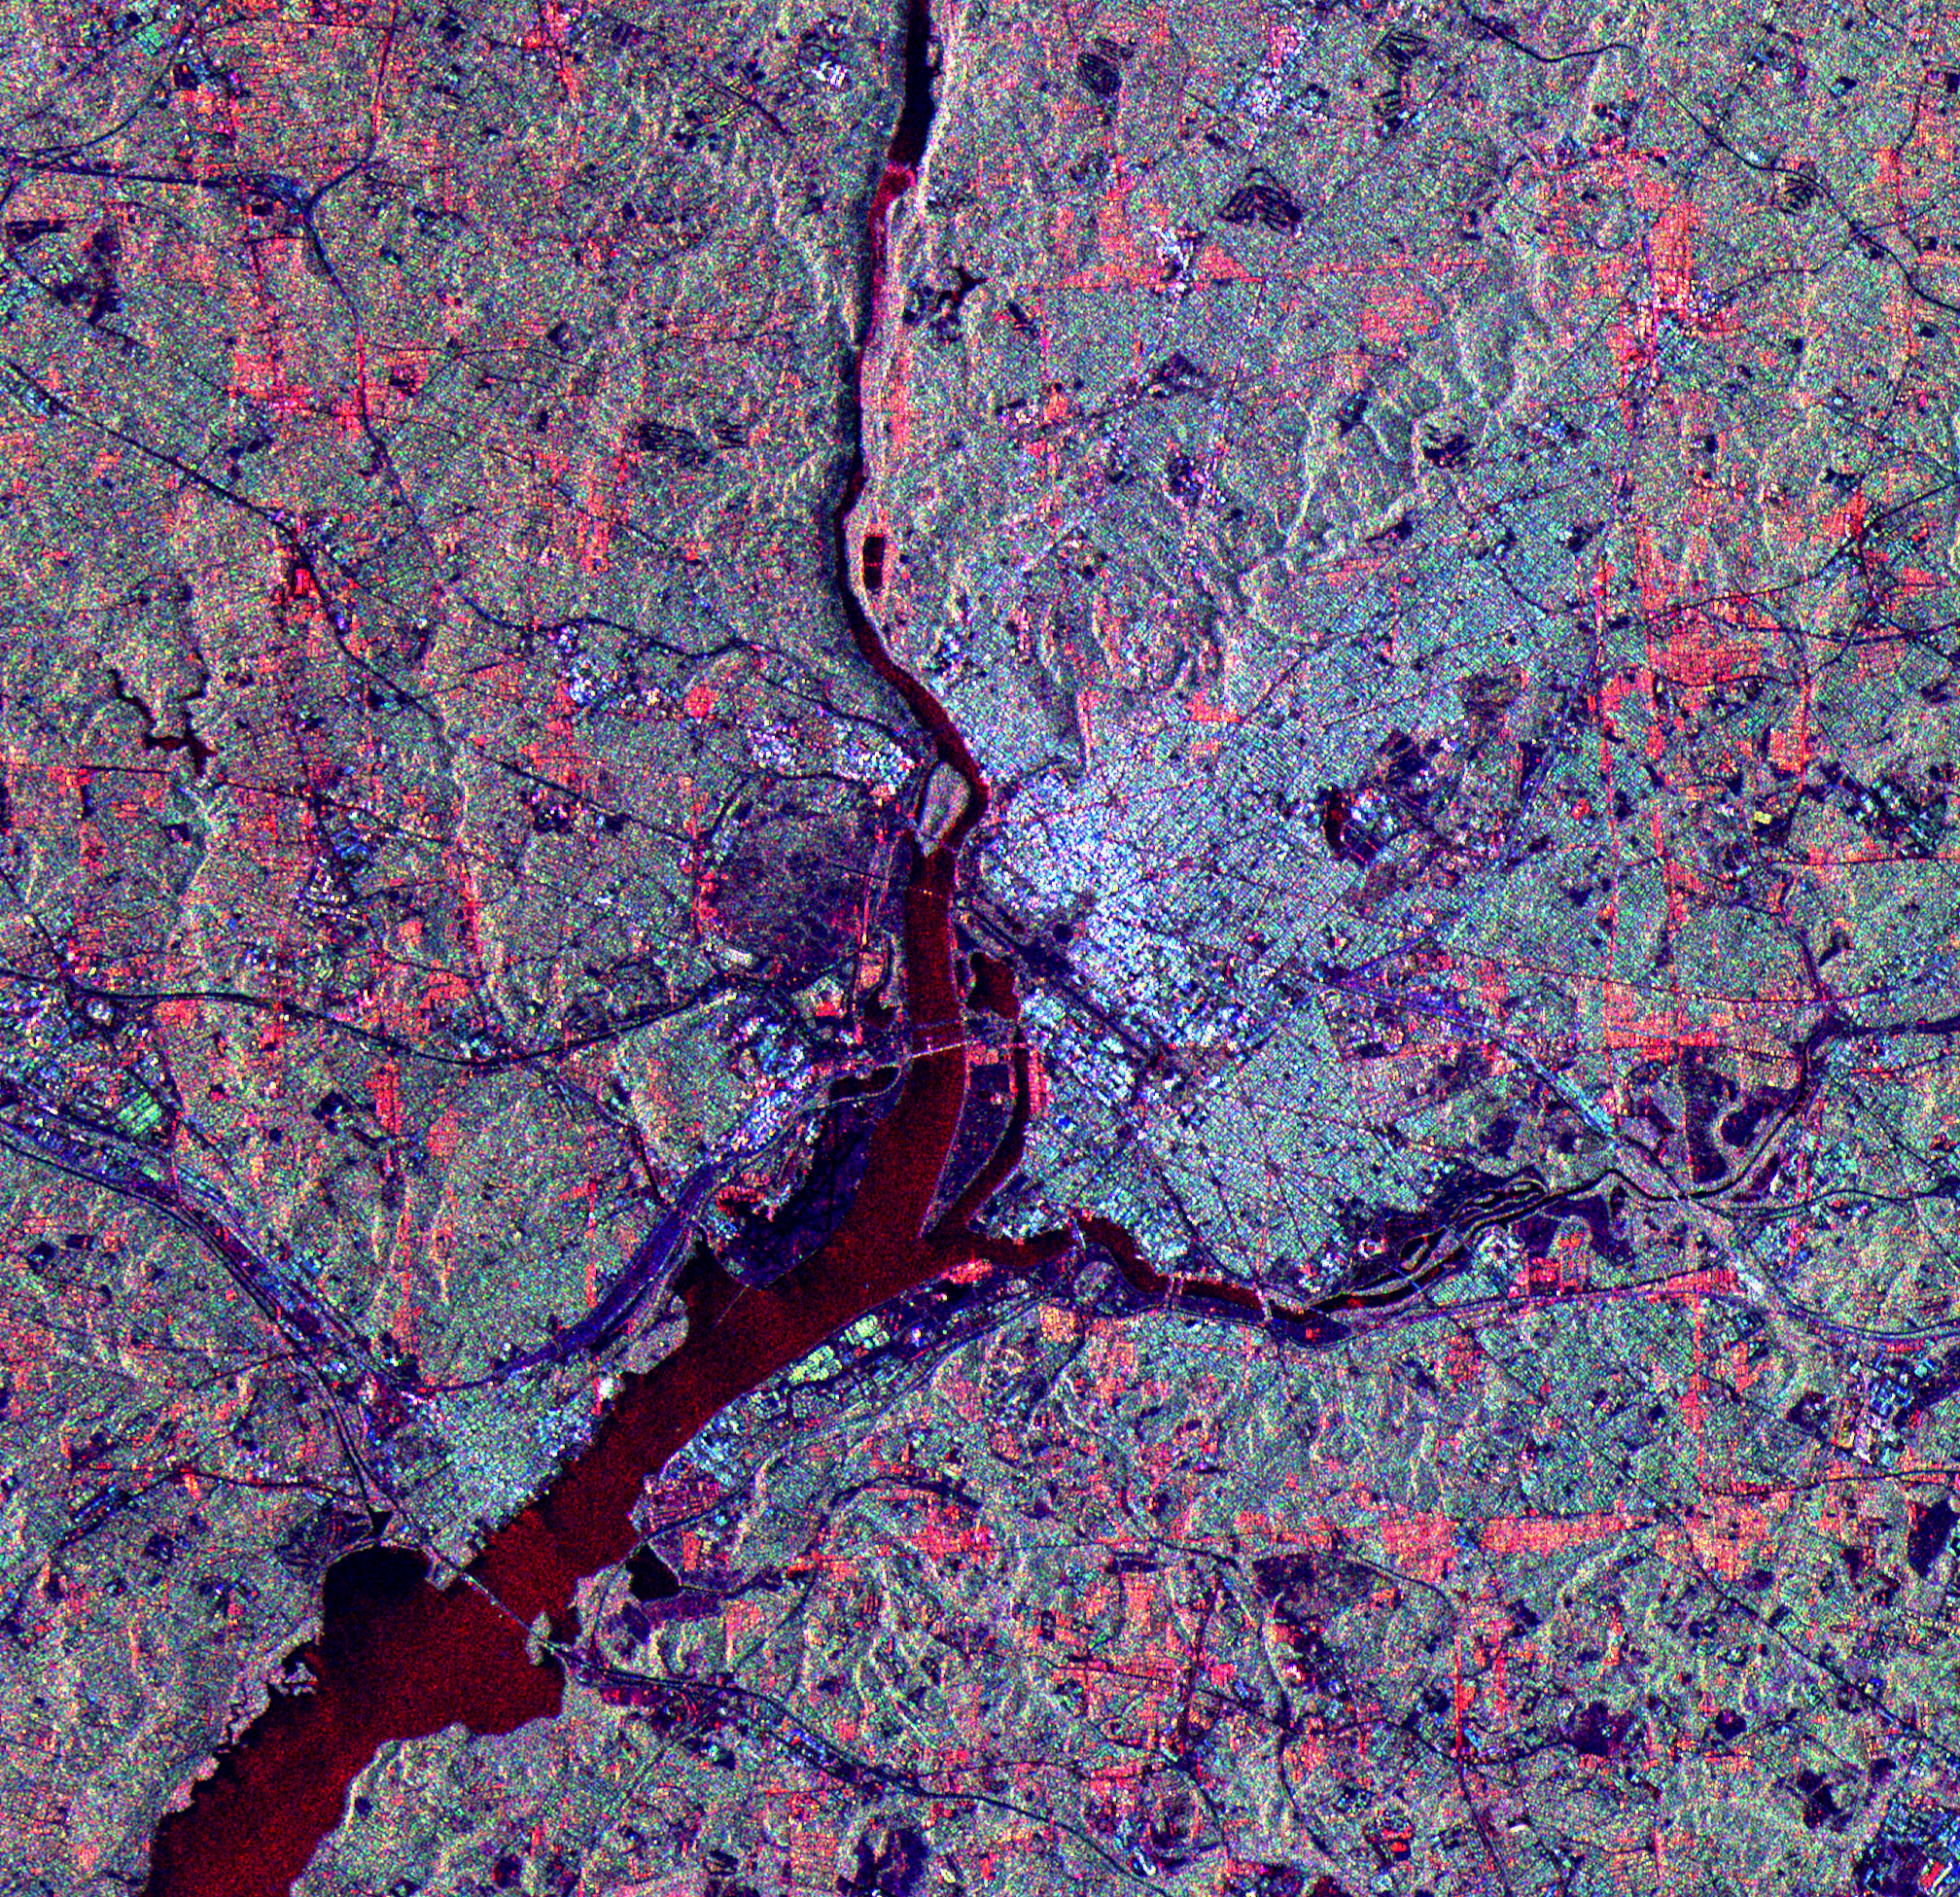

Space Radar Image of Washington D.C.

The city of Washington, D.C., is shown is this space radar image. Images like these are useful tools for urban planners and managers, who use them to map and monitor land use patterns. Downtown Washington is the bright area between the Potomac (upper center to lower left) and Anacostia (middle right) rivers. The dark cross shape that is formed by the National Mall, Tidal Basin, the White House and Ellipse is seen in the center of the image. Arlington National Cemetery is the dark blue area on the Virginia (left) side of the Potomac River near the center of the image. The Pentagon is visible in bright white and red, south of the cemetery. Due to the alignment of the radar and the streets, the avenues that form the boundary between Washington and Maryland appear as bright red lines in the top, right and bottom parts of the image, parallel to the image borders.

This image is centered at 38.85 degrees north latitude, 77.05 degrees west longitude. North is toward the upper right. The area shown is approximately 29 km by 26 km (18 miles by 16 miles). Colors are assigned to different frequencies and polarizations of the radar as follows: Red is the L-band horizontally transmitted, horizontally received; green is the L-band horizontally transmitted, vertically received; blue is the C-band horizontally transmitted, vertically received. The image was acquired by the Spaceborne Imaging Radar-C/X-band Synthetic Aperture (SIR-C/X-SAR) imaging radar when it flew aboard the space shuttle Endeavour on April 18, 1994. SIR-C/X-SAR, a joint mission of the German, Italian and United States space agencies, is part of NASA’s Mission to Planet Earth program.

Credit: NASA/JPL